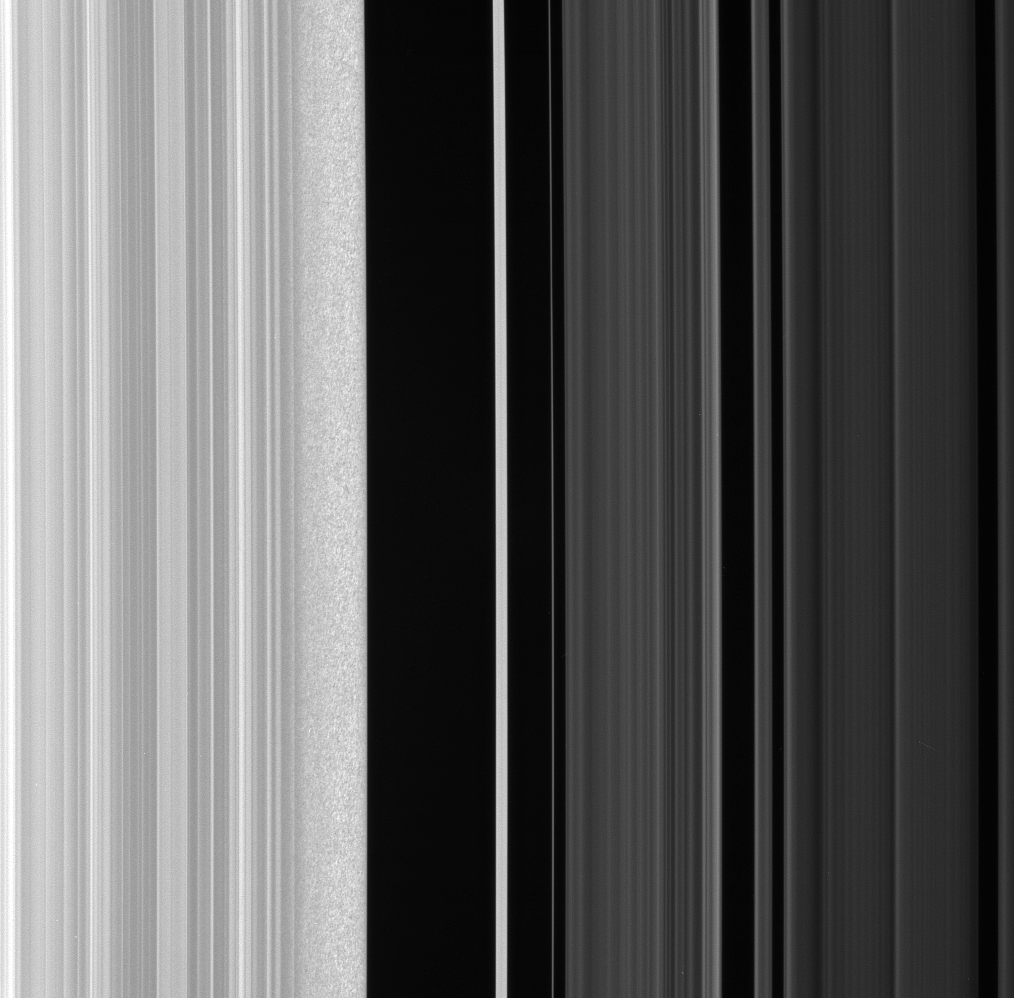

Inspecting the Edge

The Cassini spacecraft stares at the Huygens Gap— the region between Saturn’s outer B ring and the ringlets of the prominent Cassini Division—in this high-resolution view.

Ring scientists think that the scrambled pattern seen here in the B ring’s outer edge might represent gravitational clumping of particles there—that is, the self-gravity of groups of particles orbiting together makes them form clumps.

The outer B ring edge (at left) is maintained by a resonance with the moon Mimas.

The clumping feature may be due to the fact that this region is compressed periodically, owing to perturbations by Mimas. Cassini will take additional images of this region as researchers continue to investigate the interesting feature.

This view looks toward the sunlit side of the rings from about 43 degrees below the ringplane. The image was taken in visible light with the Cassini spacecraft narrow-angle camera on Jan. 28, 2008. The view was obtained at a distance of approximately 246,000 kilometers (153,000 miles) above the rings and at a Sun-ring-spacecraft, or phase, angle of 84 degrees. Image scale is about 1.5 kilometers (0.9 miles) per pixel.

The Cassini-Huygens mission is a cooperative project of NASA, the European Space Agency and the Italian Space Agency. The Jet Propulsion Laboratory, a division of the California Institute of Technology in Pasadena, manages the mission for NASA’s Science Mission Directorate, Washington, D.C. The Cassini orbiter and its two onboard cameras were designed, developed and assembled at JPL. The imaging operations center is based at the Space Science Institute in Boulder, Colo.

Credit: NASA/JPL/Space Science Institute